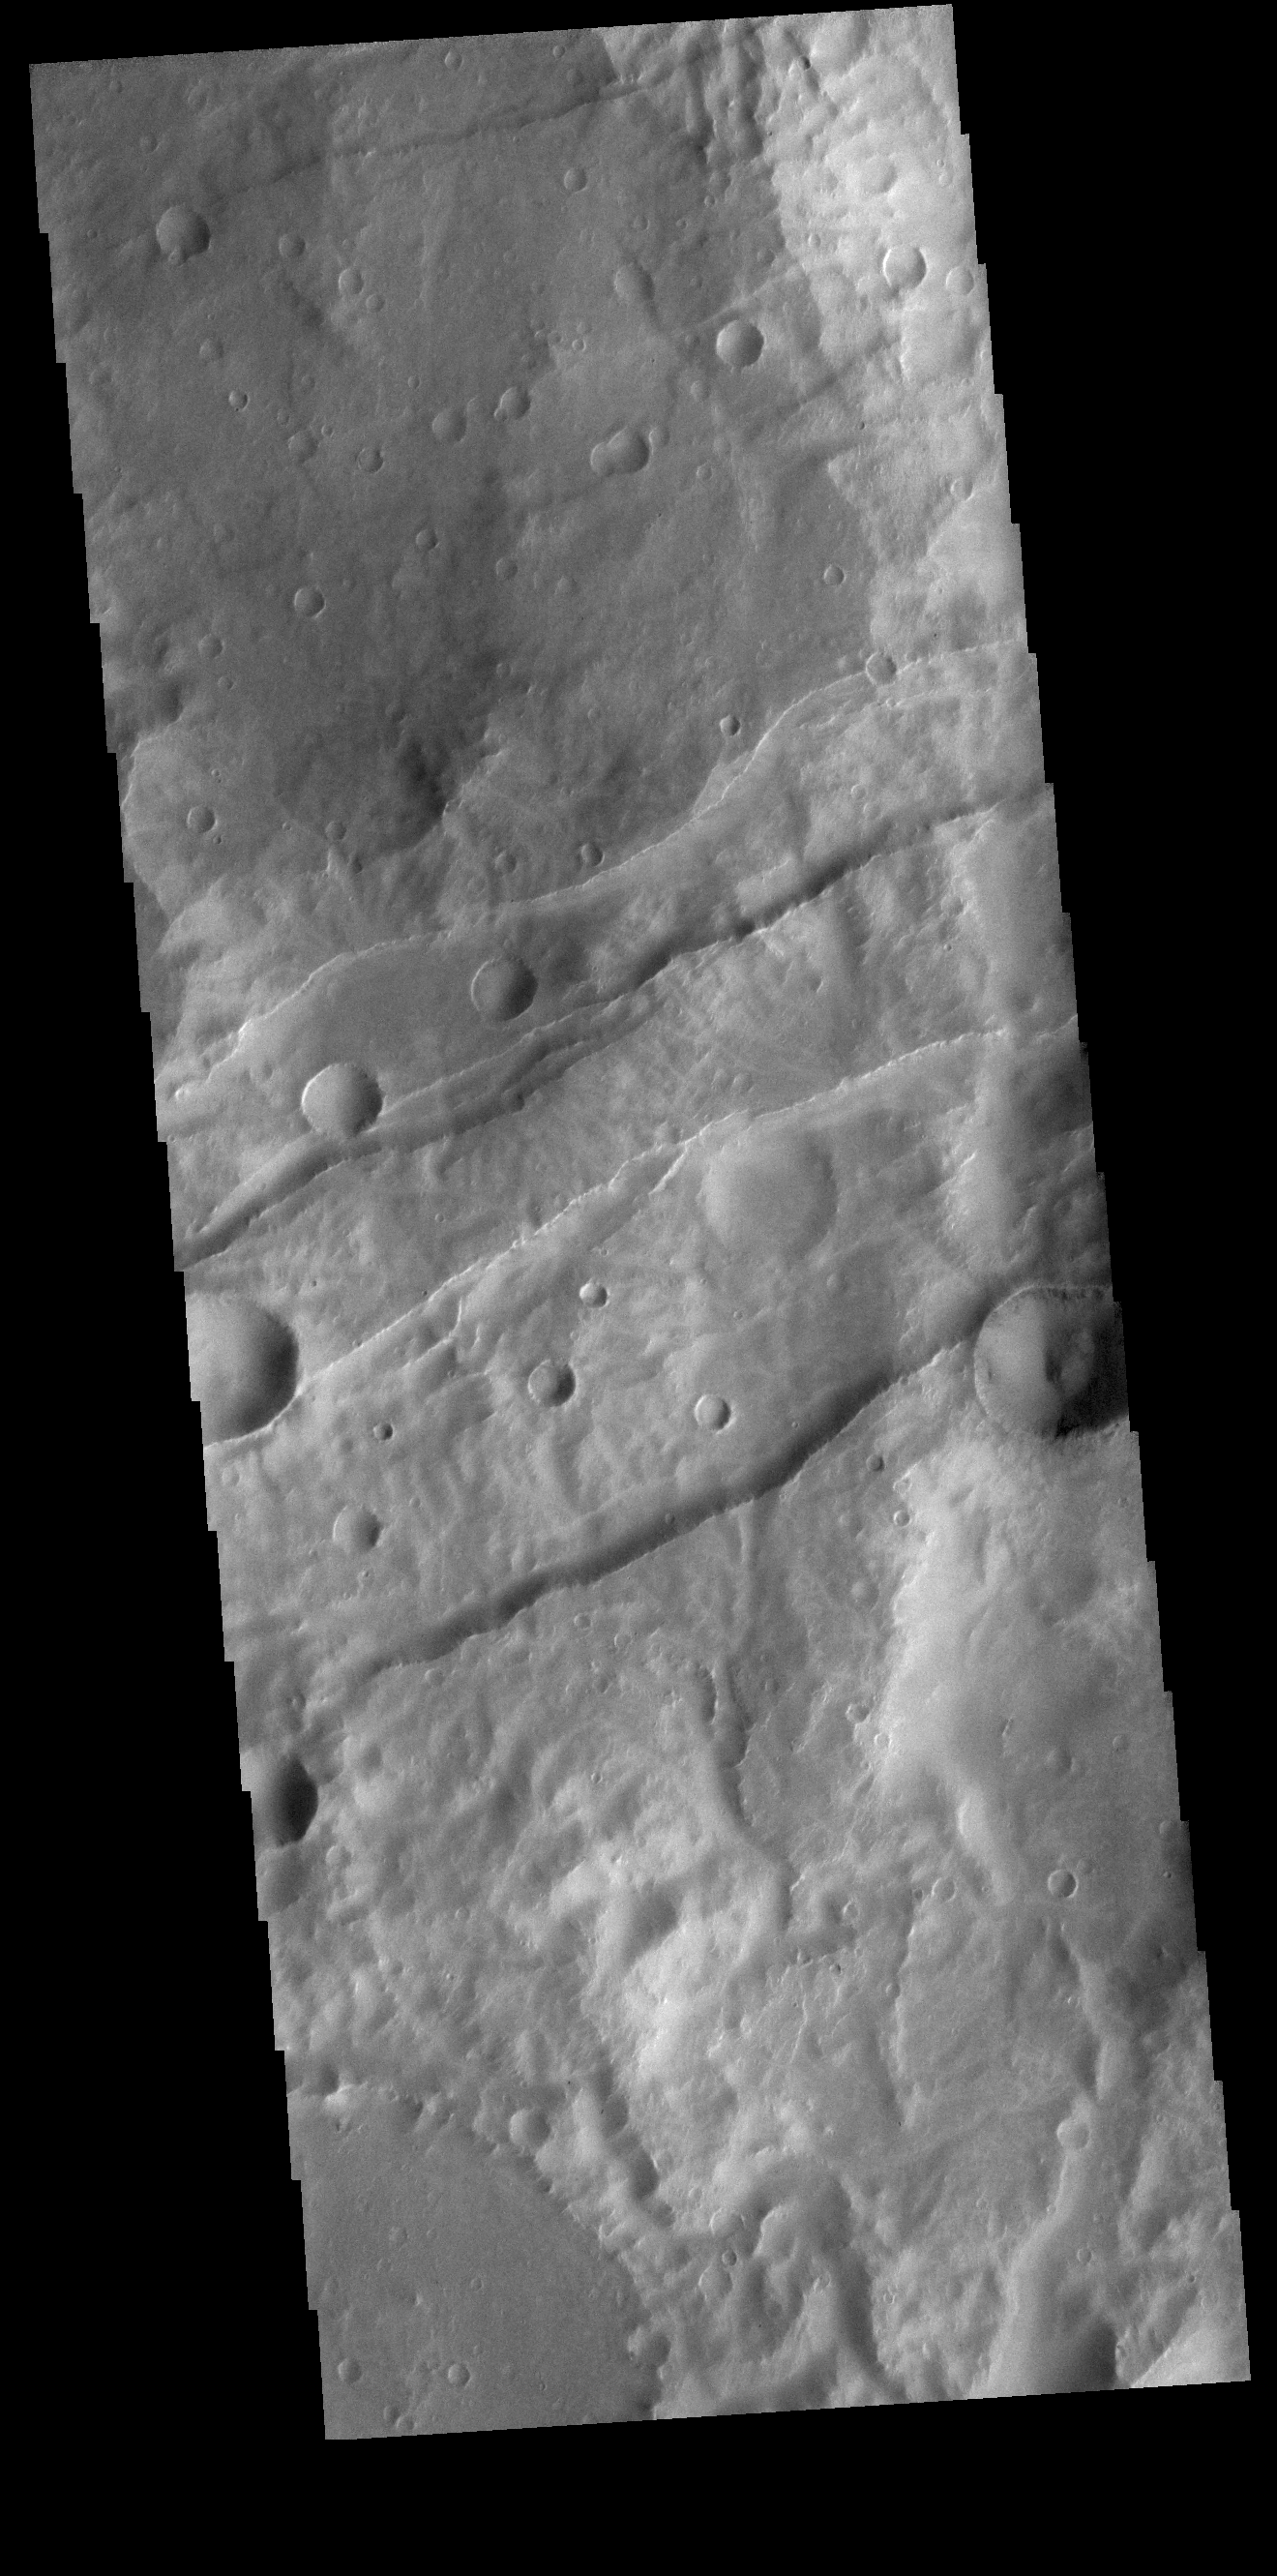

Sirenum Fossae

This VIS image shows a section of Sirenum Fossae. The linear features are called graben. Graben are formed by blocks of material sliding downward between pairs of faults.

Credit: NASA/JPL-Caltech/ASU